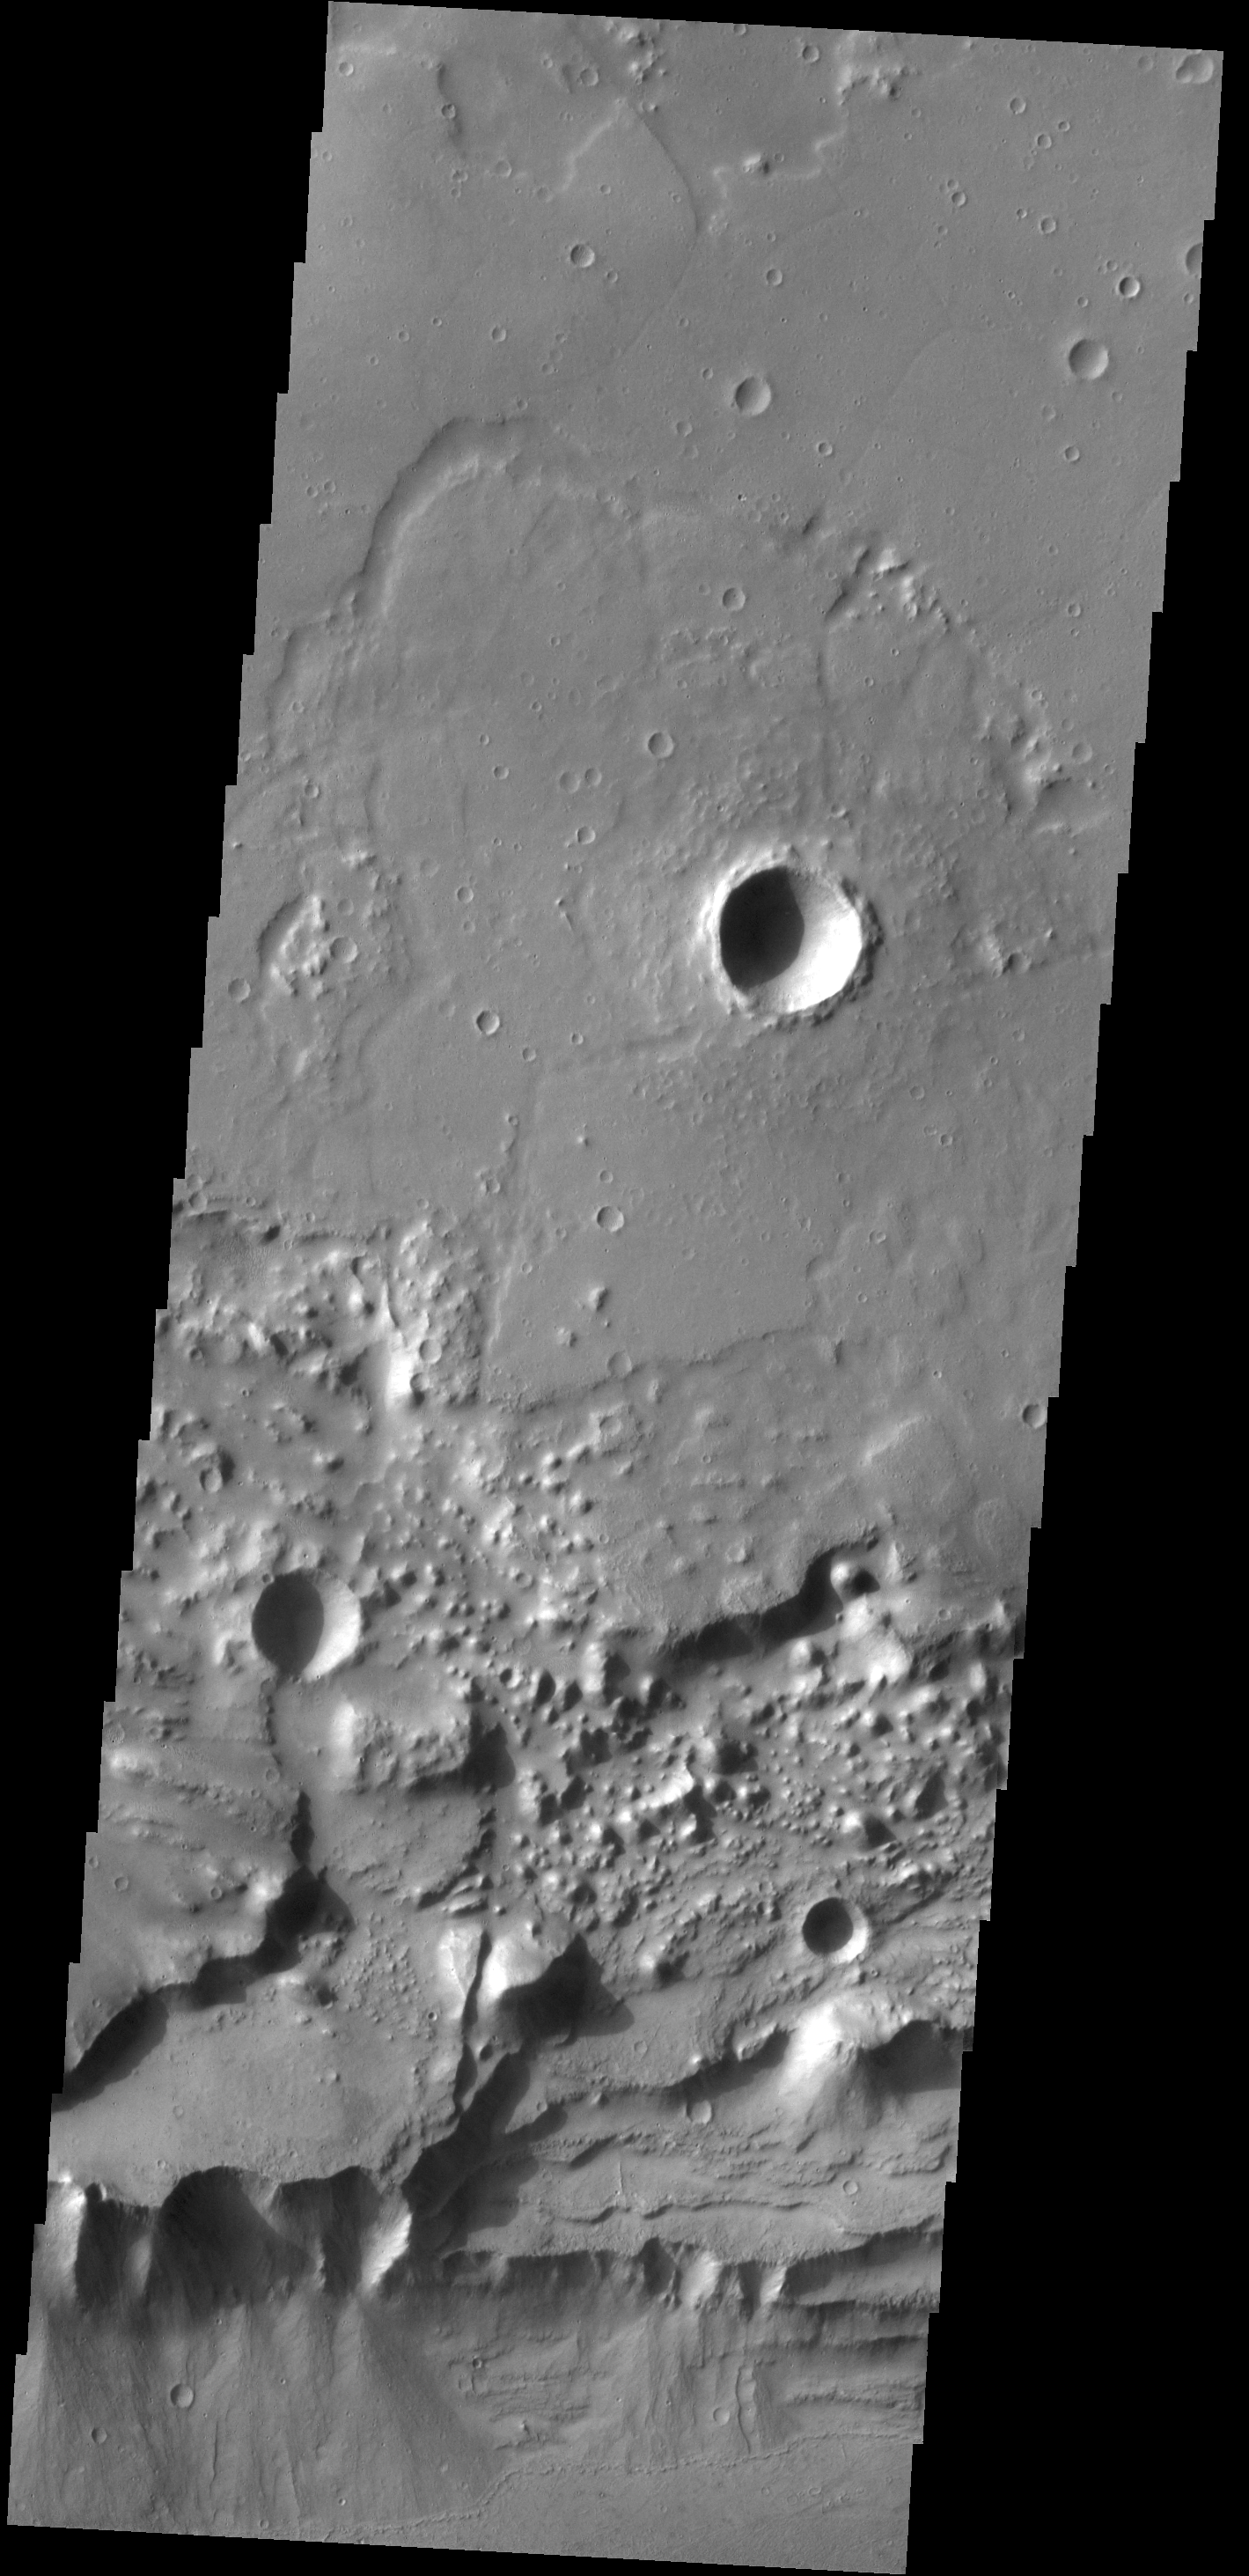

Alluvial Fans

Triangular shaped deposits at cliff edges are termed alluvial fans. Alluvial fans typically form in arid regions were water flow is limited, so deposits of material are not washed away. Formation of these alluvial fans in the channel of Kasei Valles likely happened after any flow of fluid in the Valles system.

Credit: NASA/JPL-Caltech/ASU